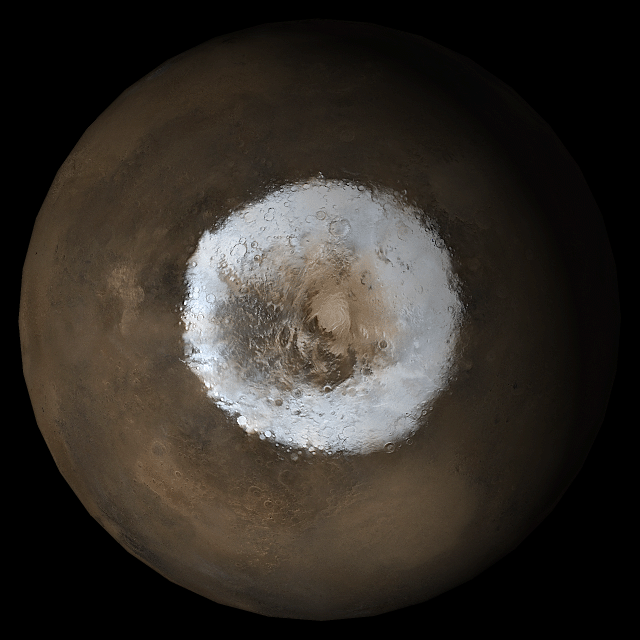

Mars at Ls 211°: South Polar Region

31 May 2005
This picture is a composite of Mars Global Surveyor (MGS) Mars Orbiter Camera (MOC) daily global images acquired at Ls 211° during a previous Mars year. This month, Mars looks similar, as Ls 211° occurred in mid-May 2005. The picture shows the south polar region of Mars. Over the course of the month, additional faces of Mars as it appears at this time of year are being posted for MOC Picture of the Day. Ls, solar longitude, is a measure of the time of year on Mars. Mars travels 360° around the Sun in 1 Mars year. The year begins at Ls 0°, the start of northern spring and southern autumn.

Season: Northern Autumn/Southern Spring

Credit: NASA/JPL/Malin Space Science Systems